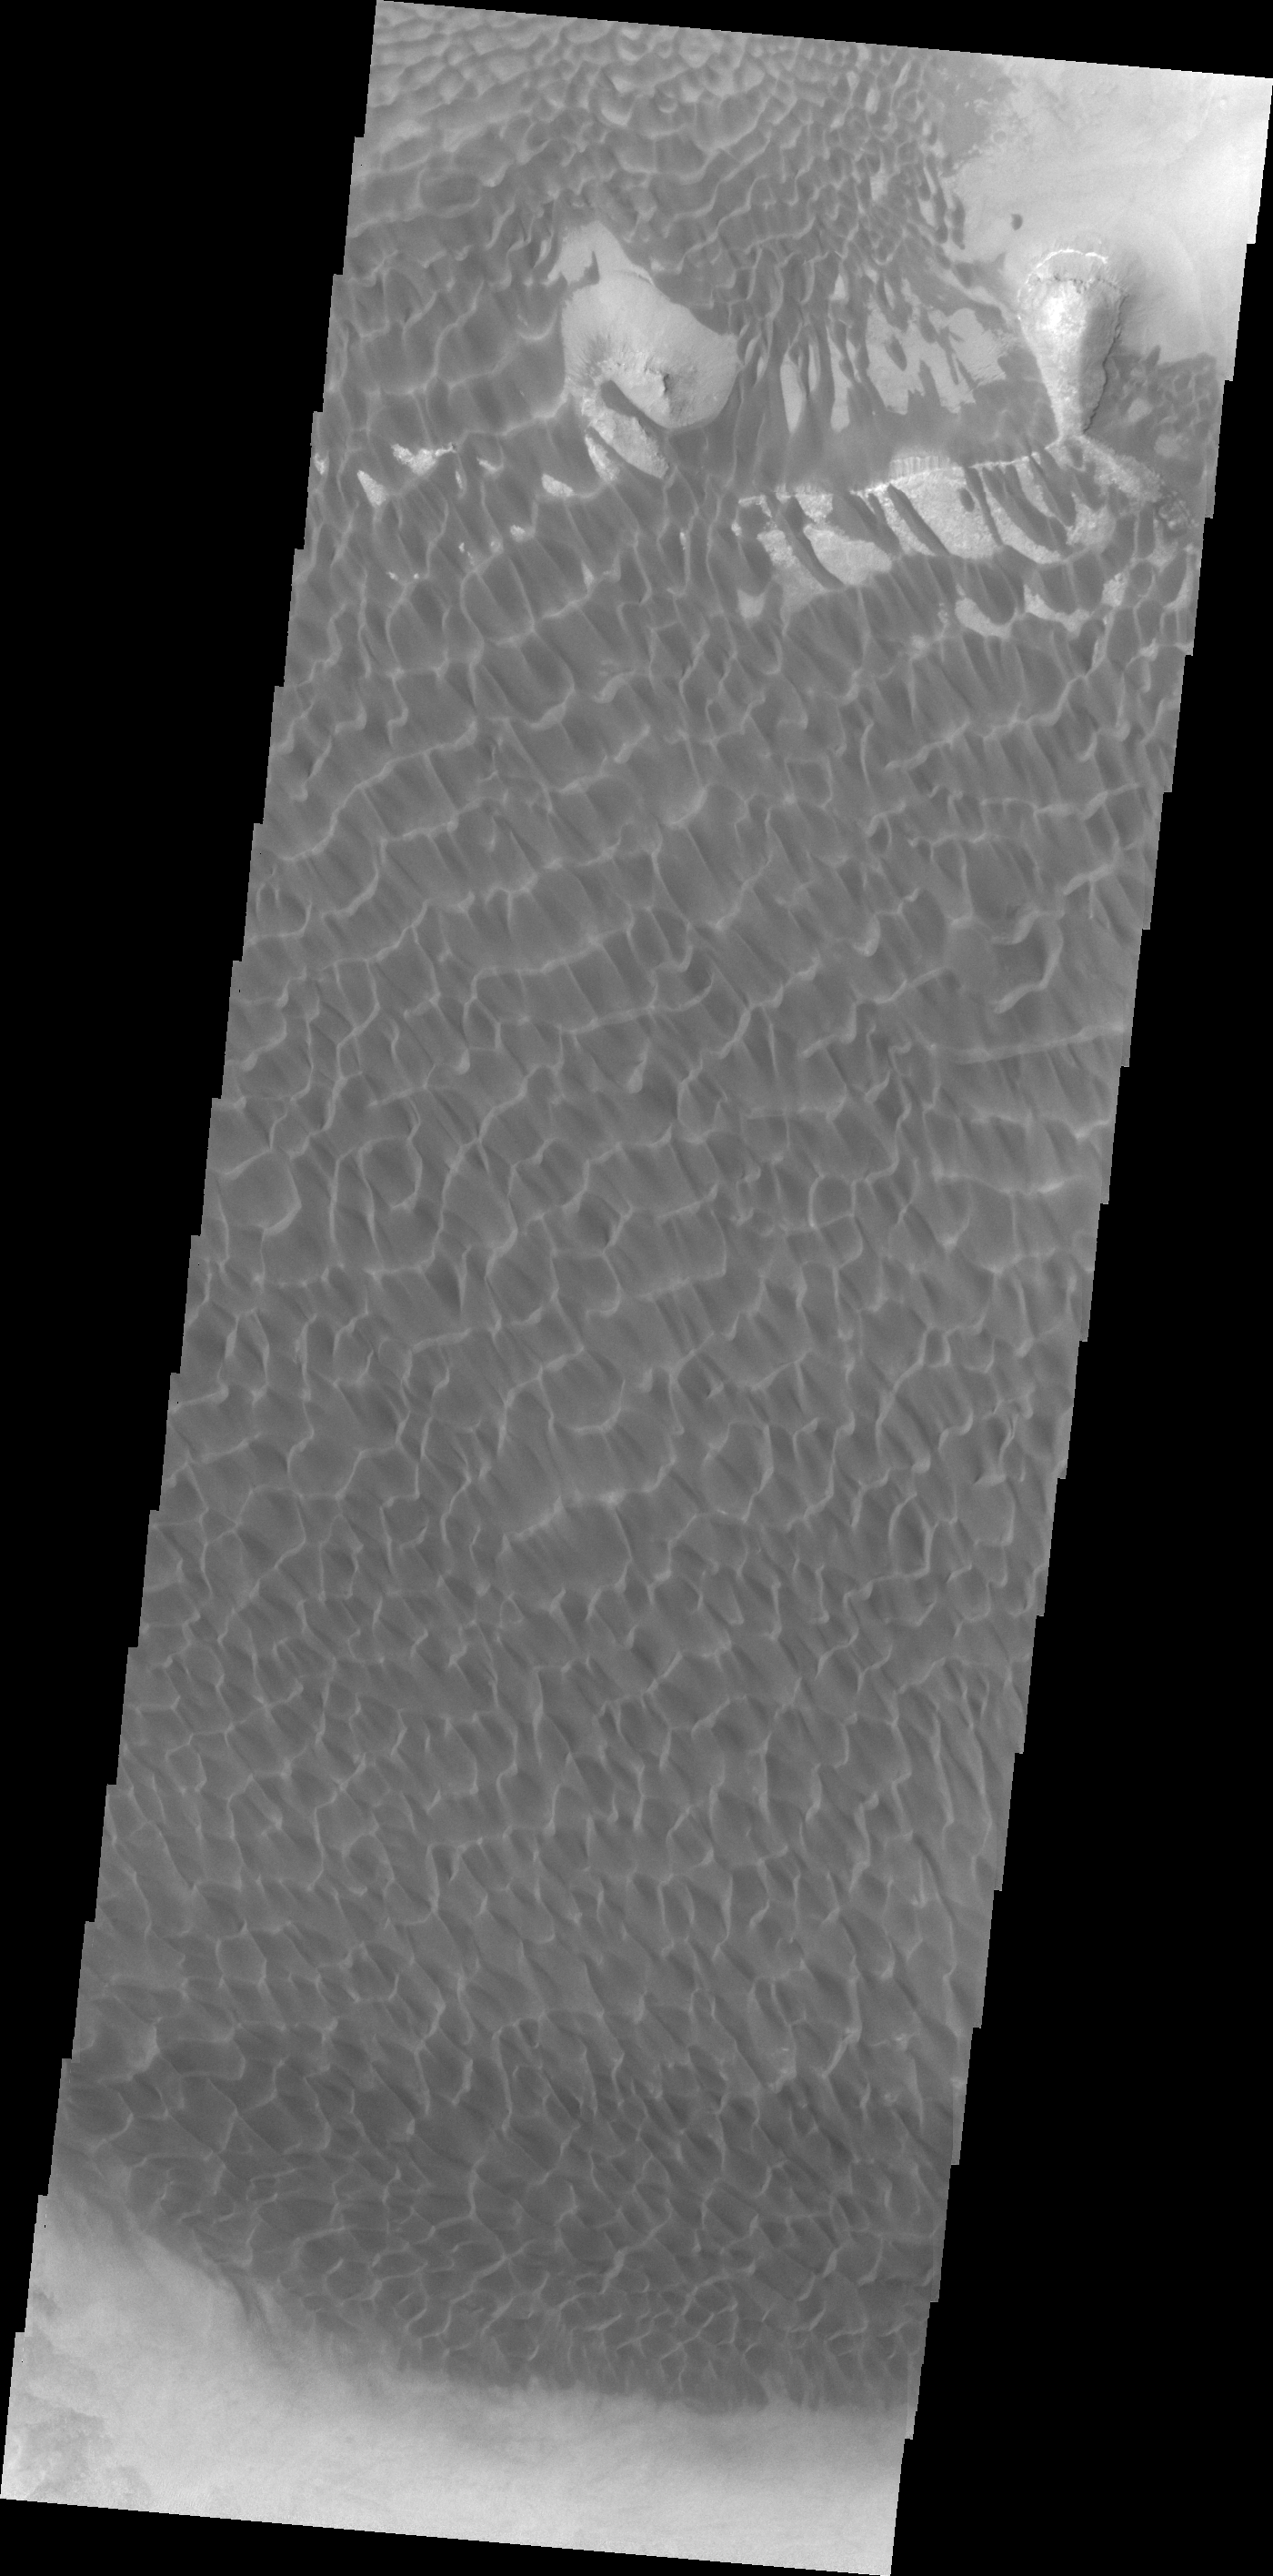

Rabe Crater Dunes

This VIS image shows part of the dune field on the floor of Rabe Crater.

Credit: NASA/JPL/ASU